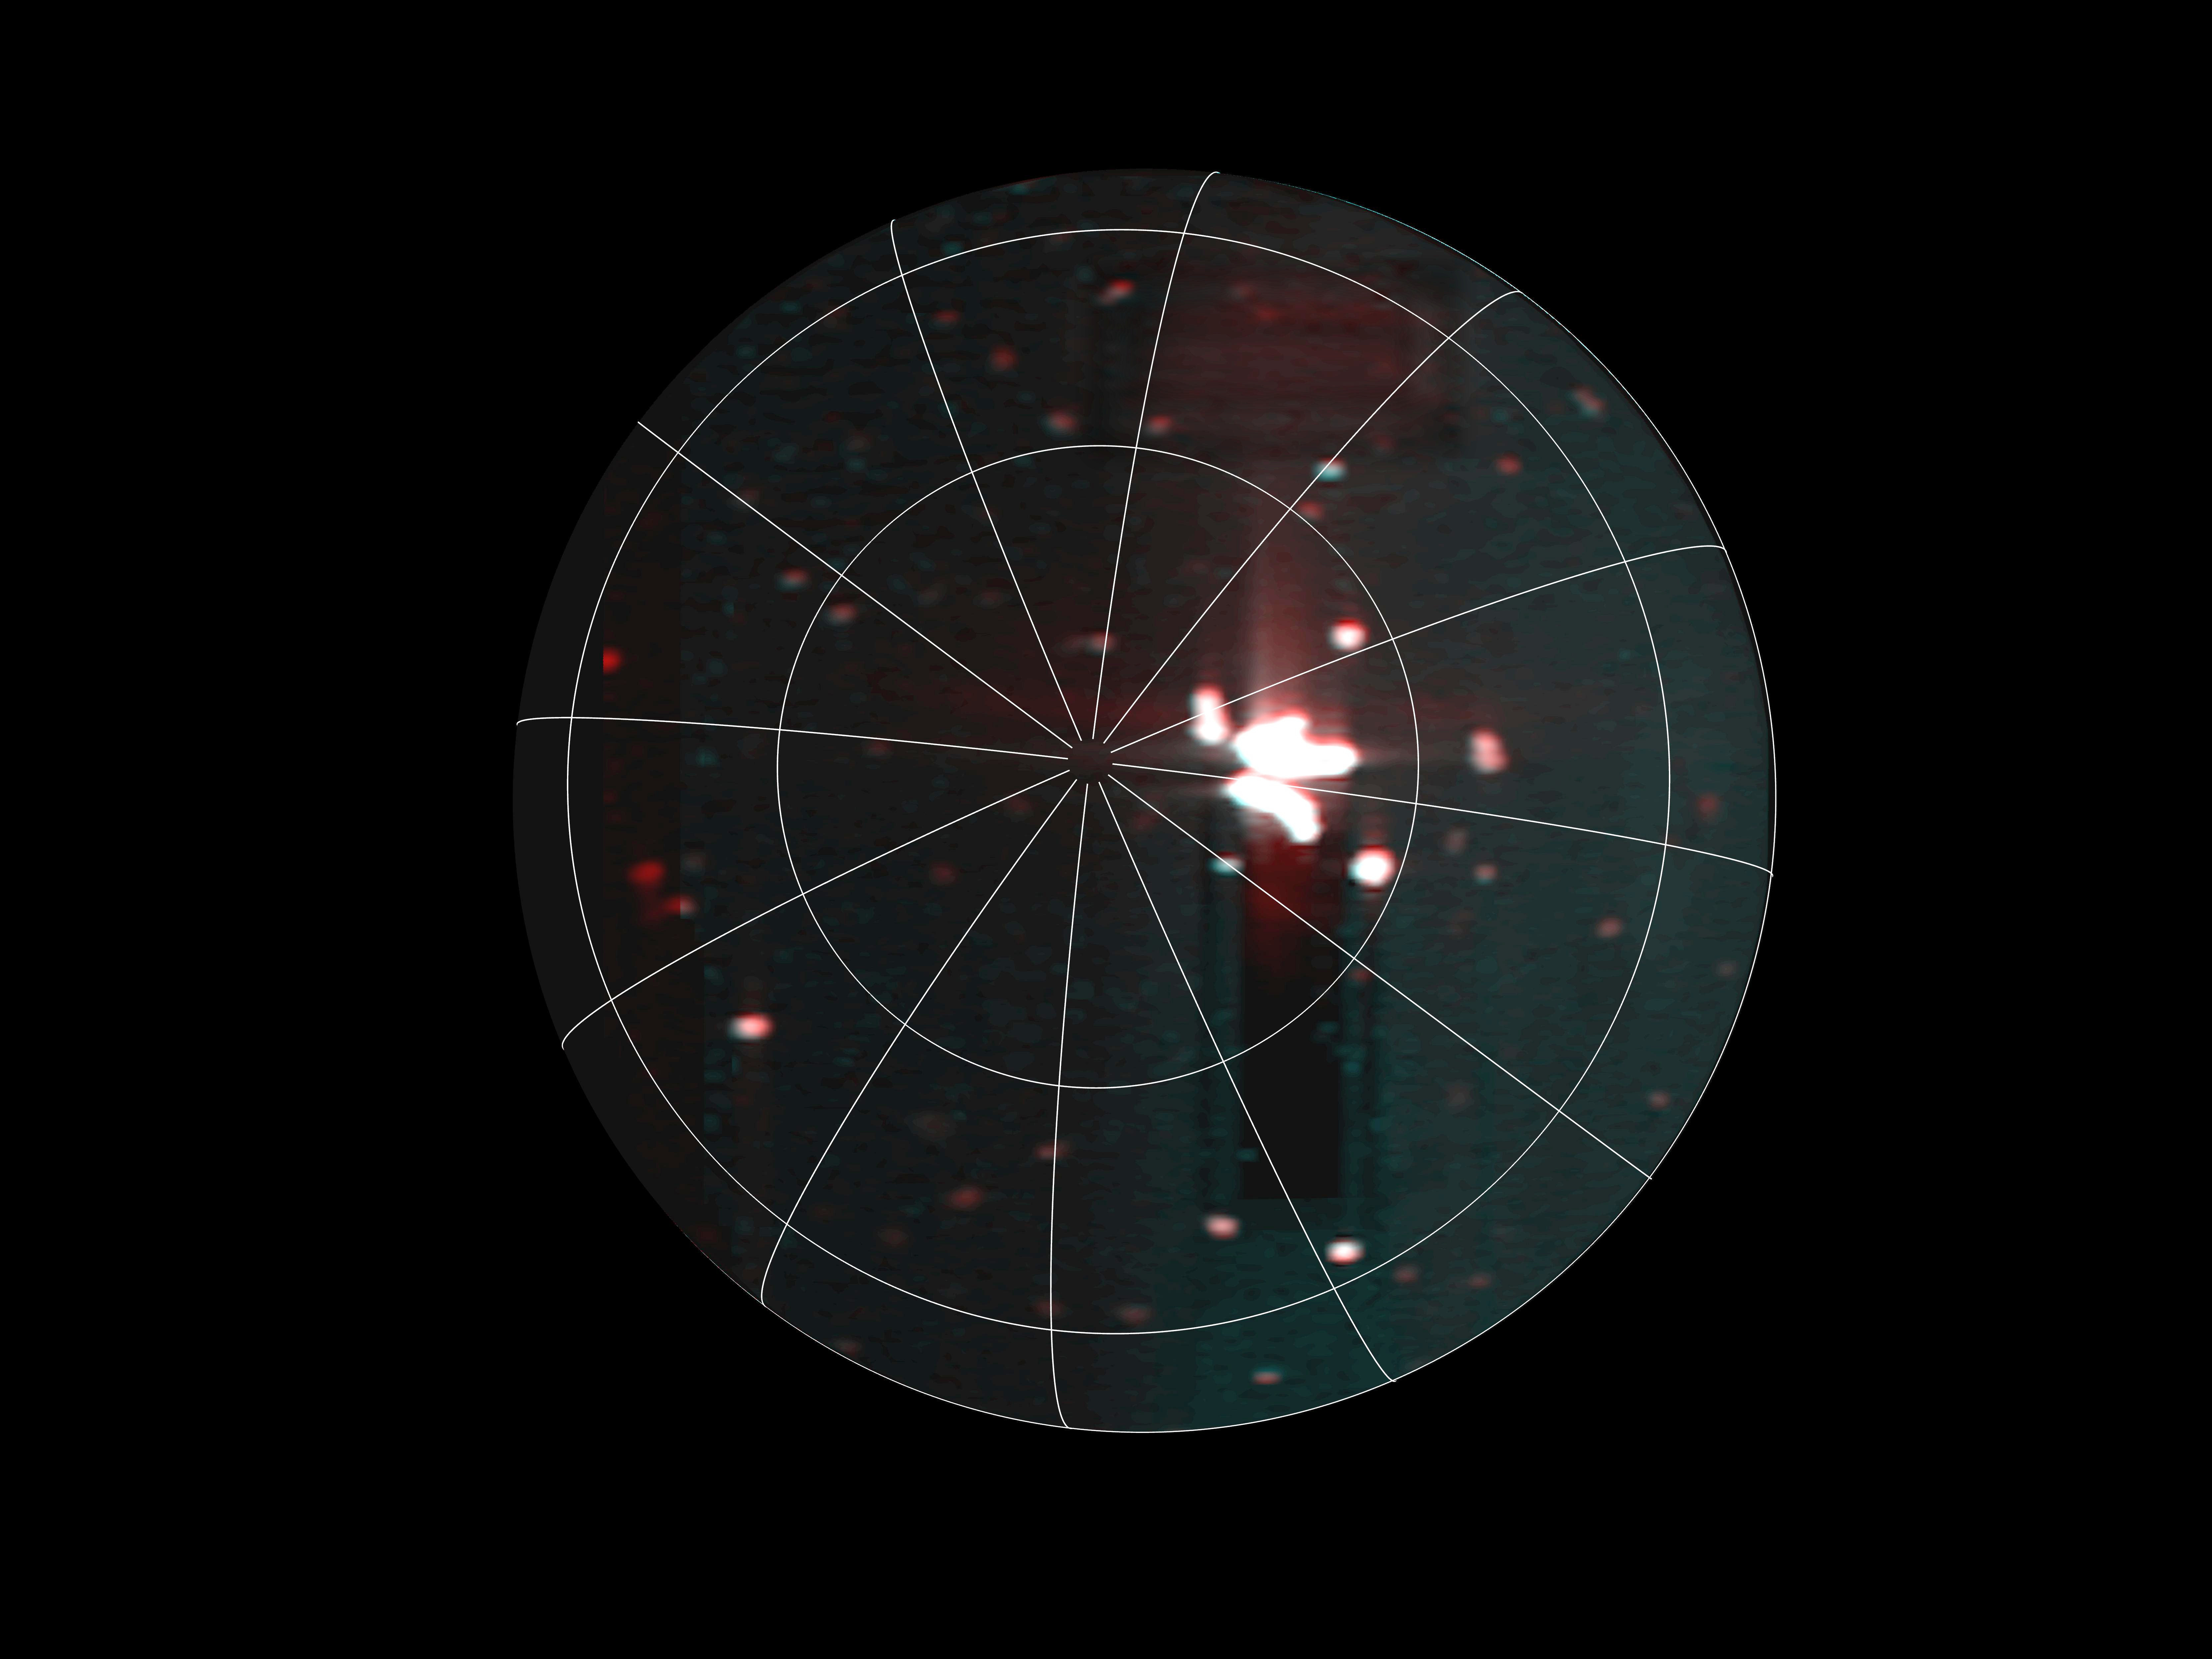

Massive Hot Spot on Io

A massive hot spot near the south pole of Io can be seen near the center of this annotated image taken by the JIRAM infrared imager aboard NASA’s Juno on Dec. 27, 2024, during the spacecraft’s flyby of the Jovian moon. The hot spot is larger than Earth’s Lake Superior.

At the time of closest approach during the flyby, Juno came within about 46,200 miles (74,400 kilometers) of the moon.

JIRAM, short for Jovian Infrared Auroral Mapper, was contributed to the Juno mission by the Italian Space Agency.

Credit: NASA/JPL-Caltech/SwRI/ASI/INAF/JIRAM